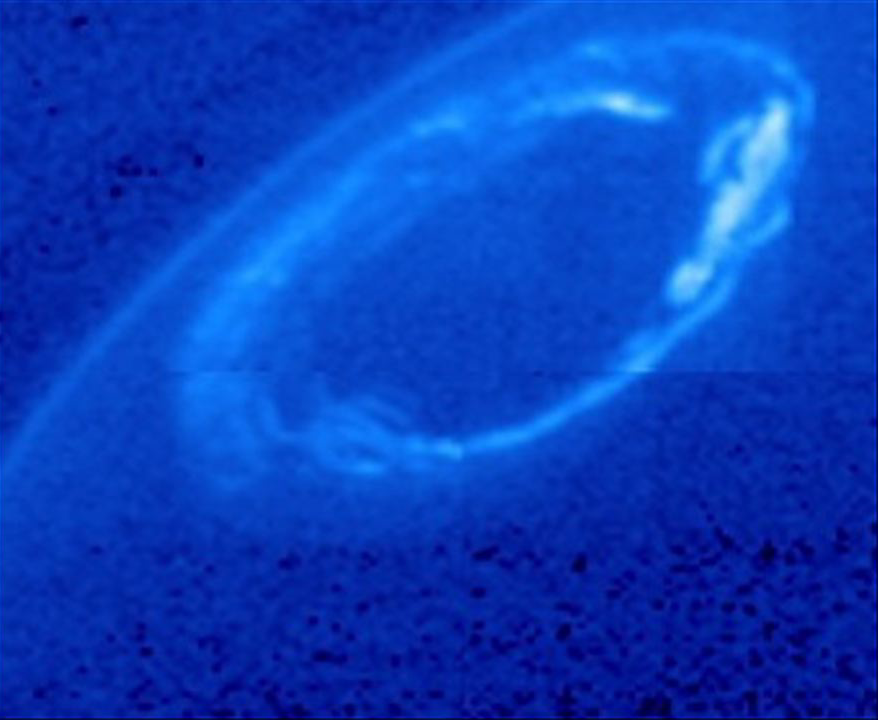

Dance of Saturn’s Auroras

Ultraviolet and infrared images from NASA’s Cassini spacecraft and Hubble Space Telescope show active and quiet auroras at Saturn’s north and south poles.

Saturn’s auroras glow when energetic electrons dive into the planet’s atmosphere and collide with hydrogen molecules. Sometimes a blast of fast solar wind, composed of mostly electrons and protons, creates an active aurora at Saturn, as occurred on April 5 and May 20, 2013.

The first set of images, as seen in the ultraviolet part of the spectrum by Hubble, shows an active aurora dancing around Saturn’s north pole on April 5. The movie then shows a relatively quiet time between April 19 to 22 and between May 18 and 19. The aurora flares up again in Hubble images from May 20. This version, shown in false-color, has been processed to show the auroras more clearly.

A second set of ultraviolet images shows a closer view of an active north polar aurora in white. This set comes from Cassini ultraviolet imaging spectrograph observations on May 20 and 21.

The last set of images, in the infrared, shows a quiet southern aurora (in green) in observations from Cassini’s visual and infrared mapping spectrometer on May 17. Saturn’s inner heat glows in red, with dark areas showing where high clouds block the heat.

The Cassini-Huygens mission is a cooperative project of NASA, the European Space Agency and the Italian Space Agency. NASA’s Jet Propulsion Laboratory, a division of the California Institute of Technology in Pasadena, manages the mission for NASA’s Science Mission Directorate, Washington, D. C. The Cassini orbiter was designed, developed and assembled at JPL. The ultraviolet imaging spectrograph was designed and built at, and the team is based at the University of Colorado, Boulder. The VIMS team is based at the University of Arizona in Tucson.

Credit: NASA/JPL-Caltech/University of Colorado/Central Arizona College and NASA/ESA/University of Leicester and NASA/JPL-Caltech/University of Arizona/Lancaster University